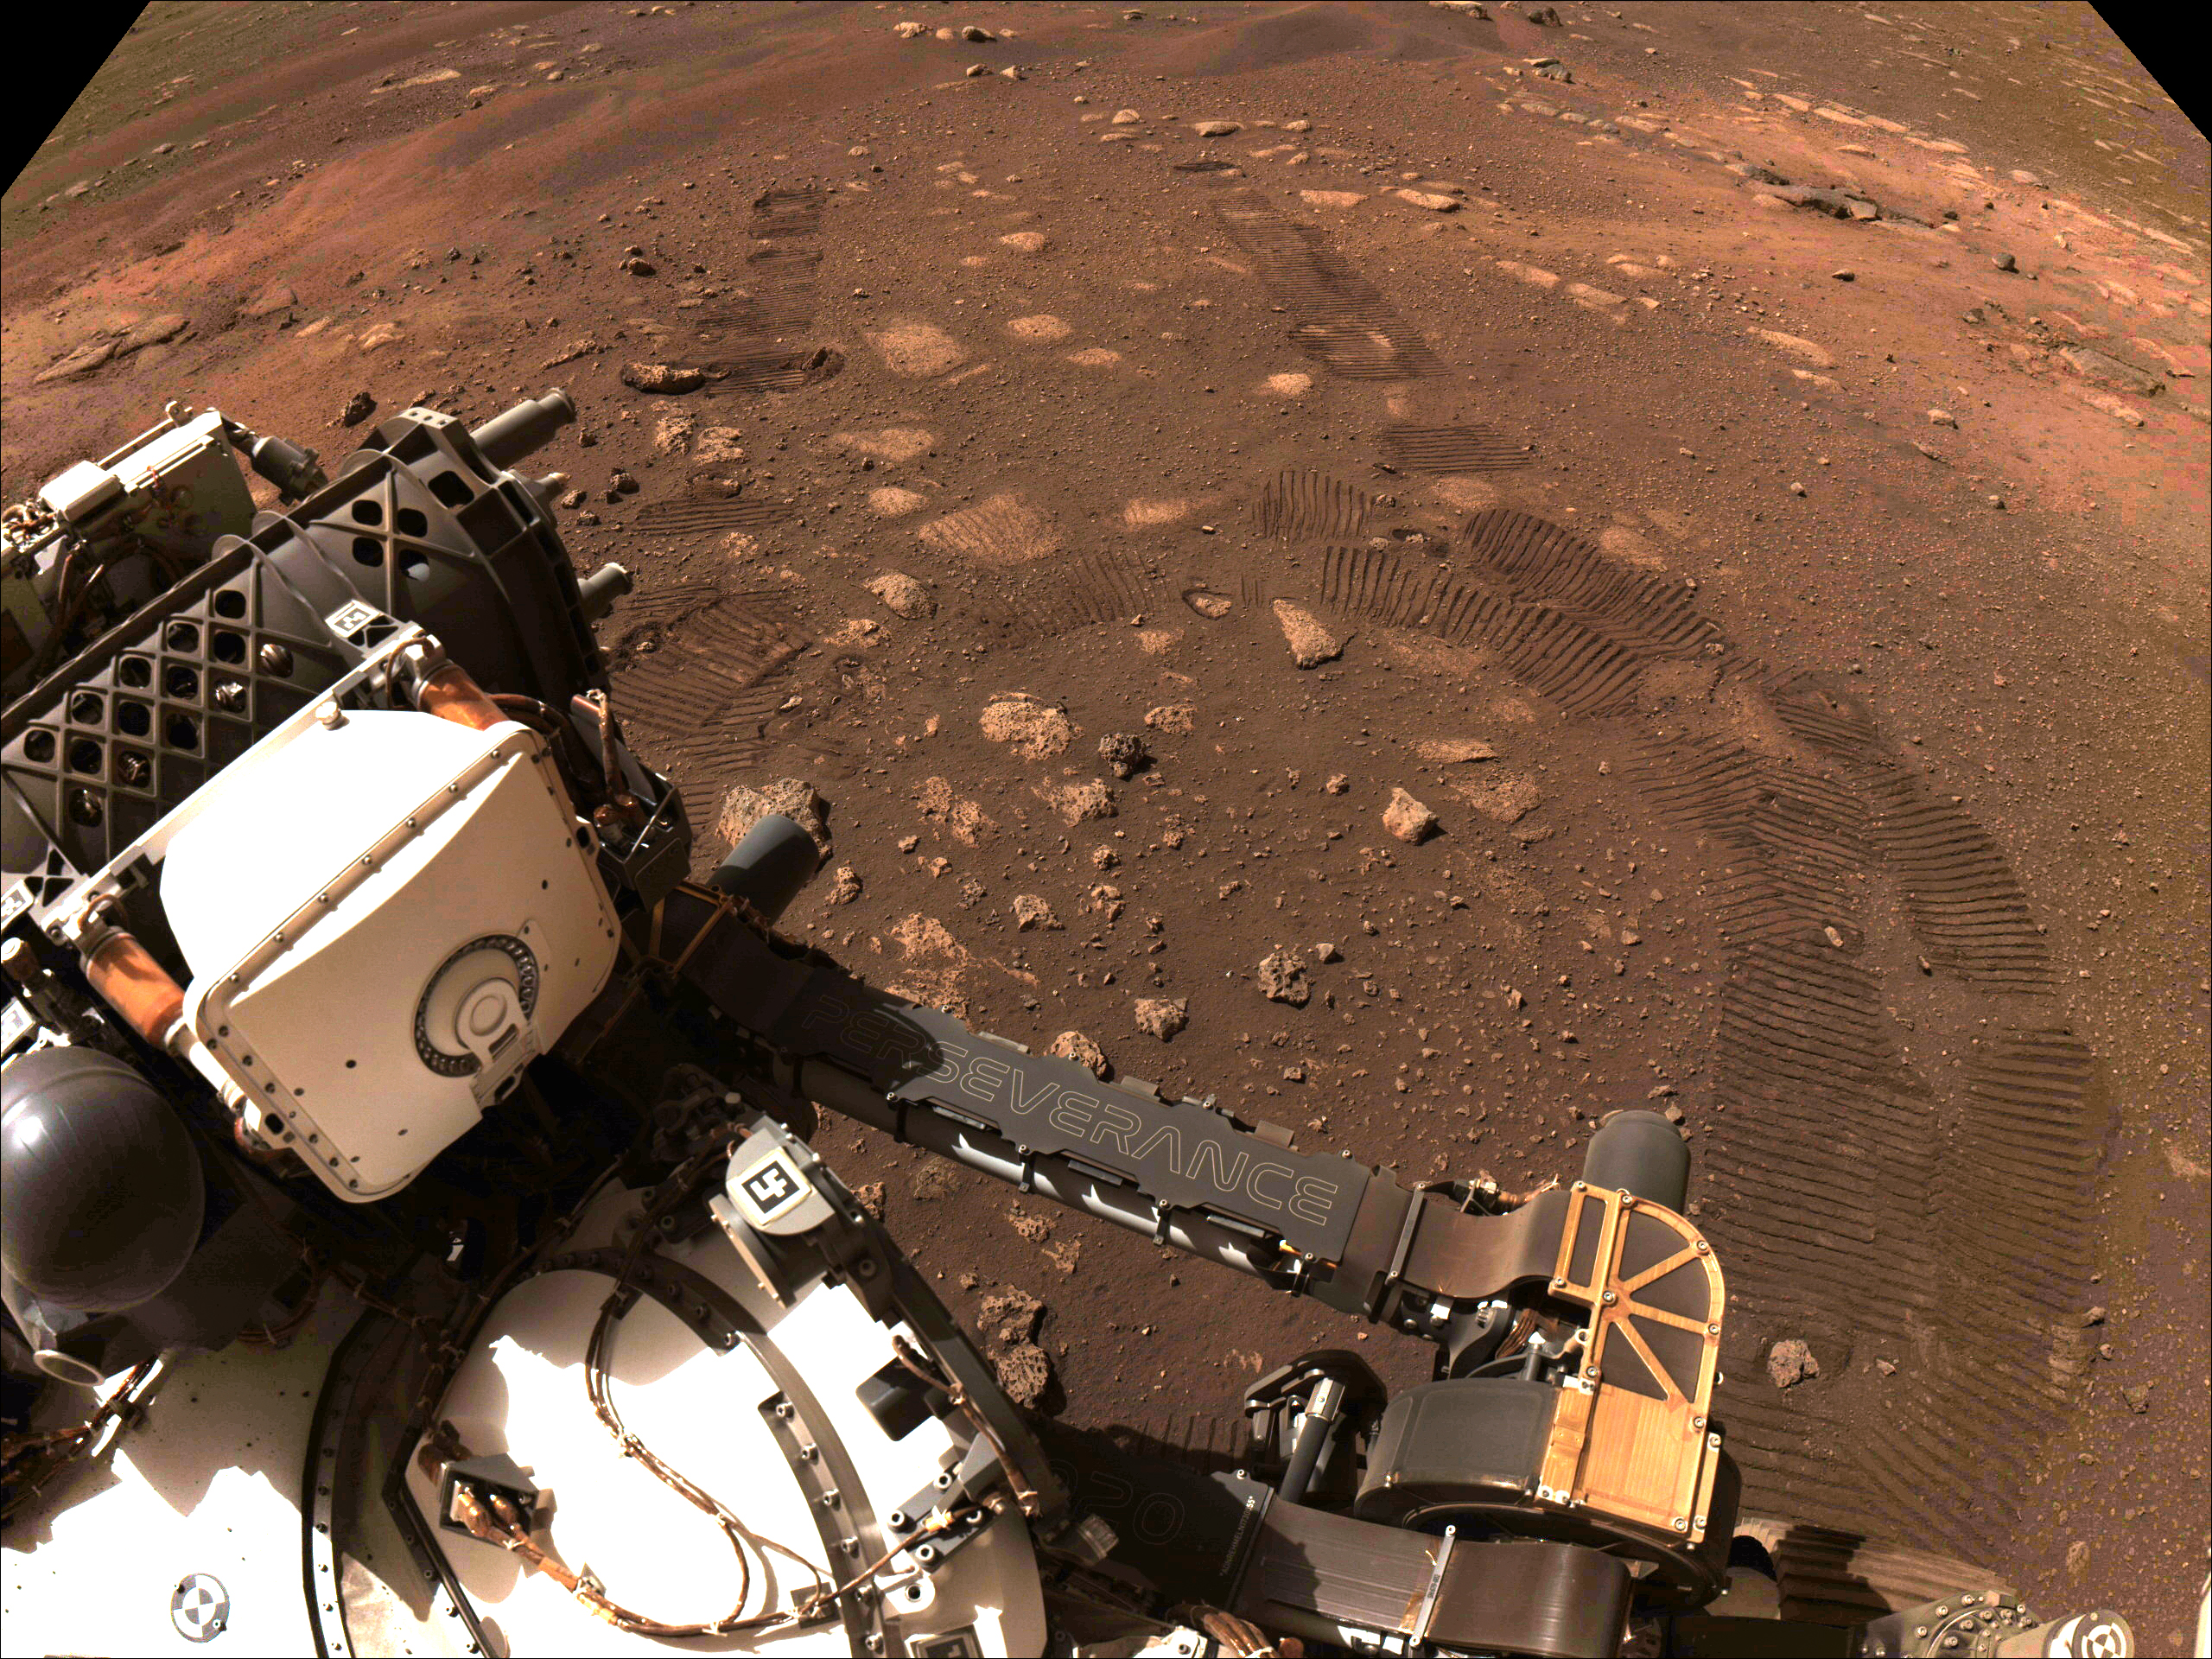

Perseverance Is Roving on Mars

This image was taken during the first drive of NASA’s Perseverance rover on Mars on March 4, 2021. Perseverance landed on Feb. 18, 2021, and the team has been spending the weeks since landing checking out the rover to prepare for surface operations. This image was taken by the rover’s Navigation Cameras.

A key objective for Perseverance’s mission on Mars is astrobiology, including the search for signs of ancient microbial life. The rover will characterize the planet’s geology and past climate, pave the way for human exploration of the Red Planet, and be the first mission to collect and cache Martian rock and regolith (broken rock and dust).

Subsequent NASA missions, in cooperation with ESA (European Space Agency), would send spacecraft to Mars to collect these sealed samples from the surface and return them to Earth for in-depth analysis.

The Mars 2020 Perseverance mission is part of NASA’s Moon to Mars exploration approach, which includes Artemis missions to the Moon that will help prepare for human exploration of the Red Planet.

NASA’s Jet Propulsion Laboratory, which is managed for NASA by Caltech in Pasadena, California, built and manages operations of the Perseverance rover.

Credit: NASA/JPL-Caltech